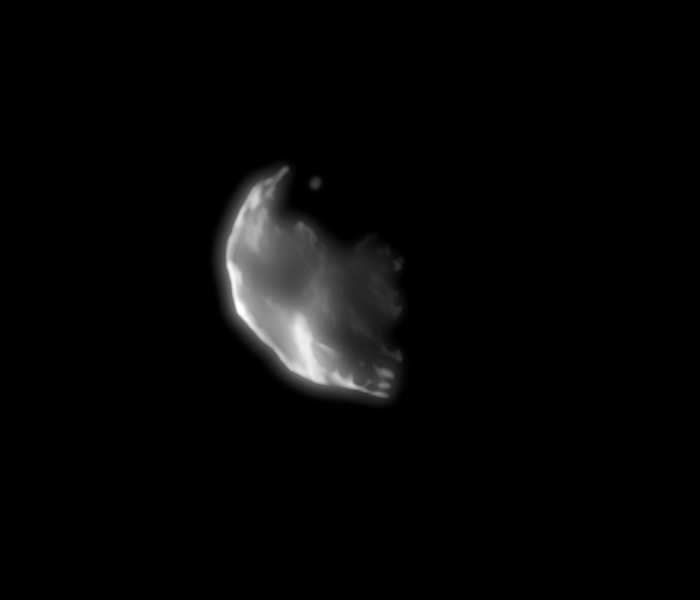

Helene

Cassini came close to Saturn’s small moon Helene on Feb. 25, 2006, acquiring this high-resolution view. This object seems to be buried in its own crater debris, like another Saturnian moon, Telesto.

Helene (32 kilometers, or 20 miles across) orbits 60 degrees ahead of Dione in the larger moon’s orbit, making it a “trojan” moon of Dione. Trojan moons are named for the Trojan group of asteroids that orbit 60 degrees ahead of and behind Jupiter as it circles the sun.

This image was taken in visible light with the Cassini spacecraft narrow-angle camera at a distance of approximately 68,000 kilometers (42,000 miles) from Helene and at a sun-Helene-spacecraft, or phase, angle of 99 degrees. Image scale is 406 meters (1,334 feet) per pixel.

The Cassini-Huygens mission is a cooperative project of NASA, the European Space Agency and the Italian Space Agency. The Jet Propulsion Laboratory, a division of the California Institute of Technology in Pasadena, manages the mission for NASA’s Science Mission Directorate, Washington, D.C. The Cassini orbiter and its two onboard cameras were designed, developed and assembled at JPL. The imaging operations center is based at the Space Science Institute in Boulder, Colo.

Credit: NASA/JPL/Space Science Institute